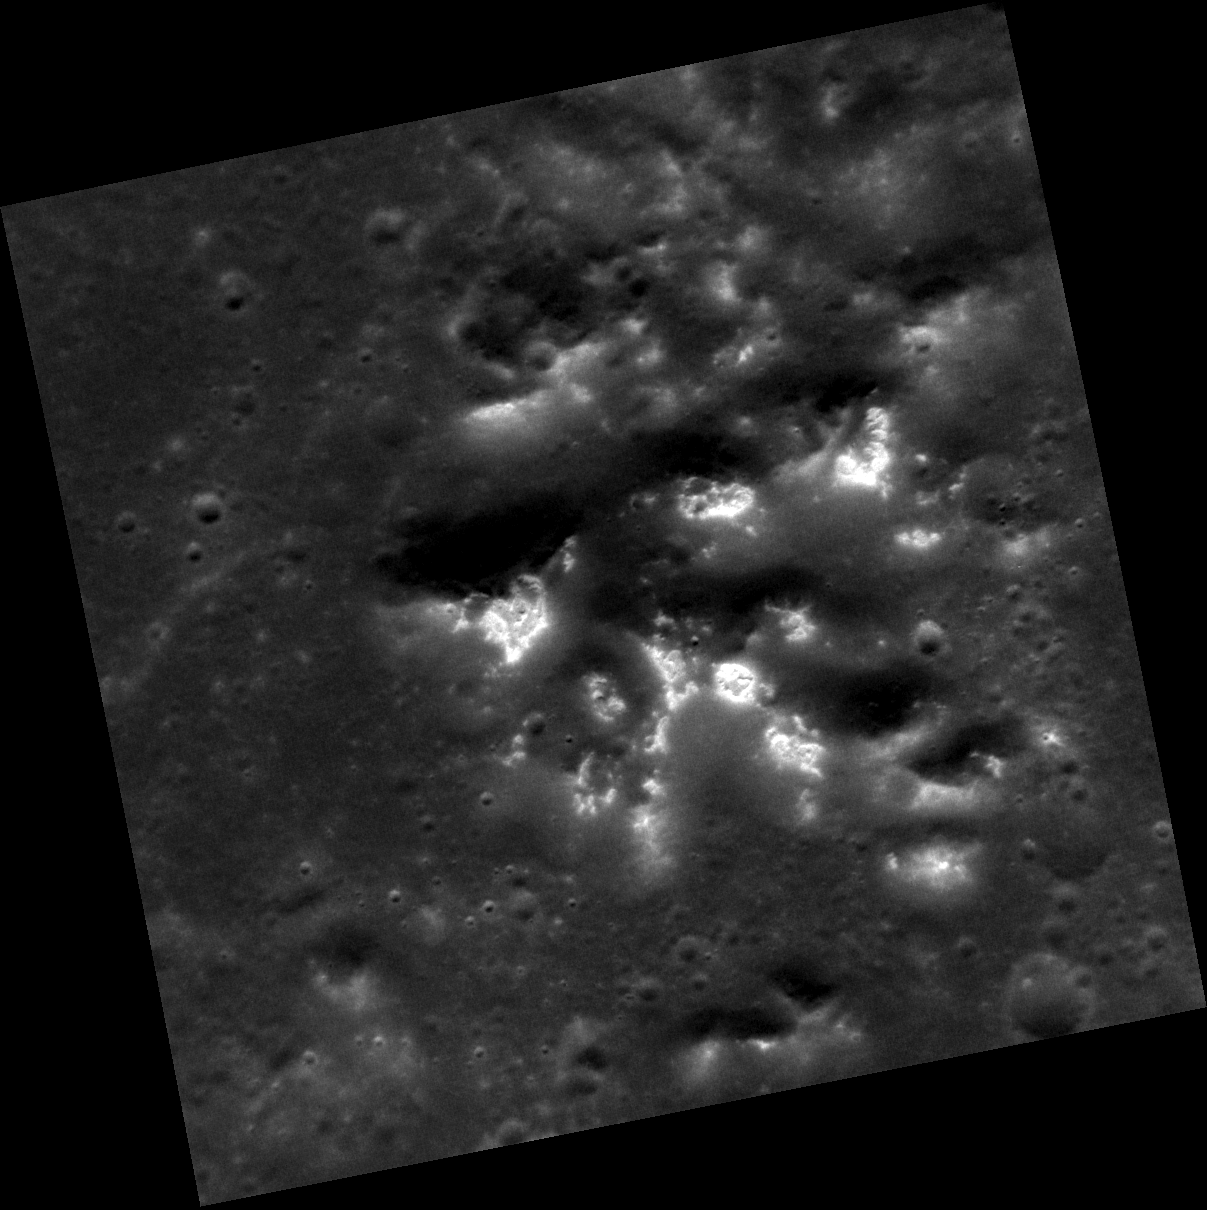

Every Day is Hollow-een

Today’s image features the central peak complex of a large, unnamed crater on the plains surrounding the Caloris basin, roughly 400 km (250 mi) northwest of the crater Munch. The image has been stretched to highlight the details of the hollows that are forming on the crests of the peaks. The bright hollows on Mercury stand out in stark contrast to the low reflectance material with which they are frequently associated.

This image was acquired as a high-resolution targeted observation. Targeted observations are images of a small area on Mercury’s surface at resolutions much higher than the 200-meter/pixel morphology base map. It is not possible to cover all of Mercury’s surface at this high resolution, but typically several areas of high scientific interest are imaged in this mode each week.

Date acquired: July 05, 2011
Image Mission Elapsed Time (MET): 218374017
Image ID: 466629
Instrument: Narrow Angle Camera (NAC) of the Mercury Dual Imaging System (MDIS)
Center Latitude: 47.45°
Center Longitude: 145.6° E
Resolution: 30 meters/pixel
Scale: The image is about 31 km (19 mi.) wide
Incidence Angle: 48.0°
Emission Angle: 5.6°
Phase Angle: 53.7°

The MESSENGER spacecraft is the first ever to orbit the planet Mercury, and the spacecraft’s seven scientific instruments and radio science investigation are unraveling the history and evolution of the Solar System’s innermost planet. MESSENGER acquired over 150,000 images and extensive other data sets. MESSENGER is capable of continuing orbital operations until early 2015.

For information regarding the use of images, see the MESSENGER image use policy.

Credit: NASA/Johns Hopkins University Applied Physics Laboratory/Carnegie Institution of Washington